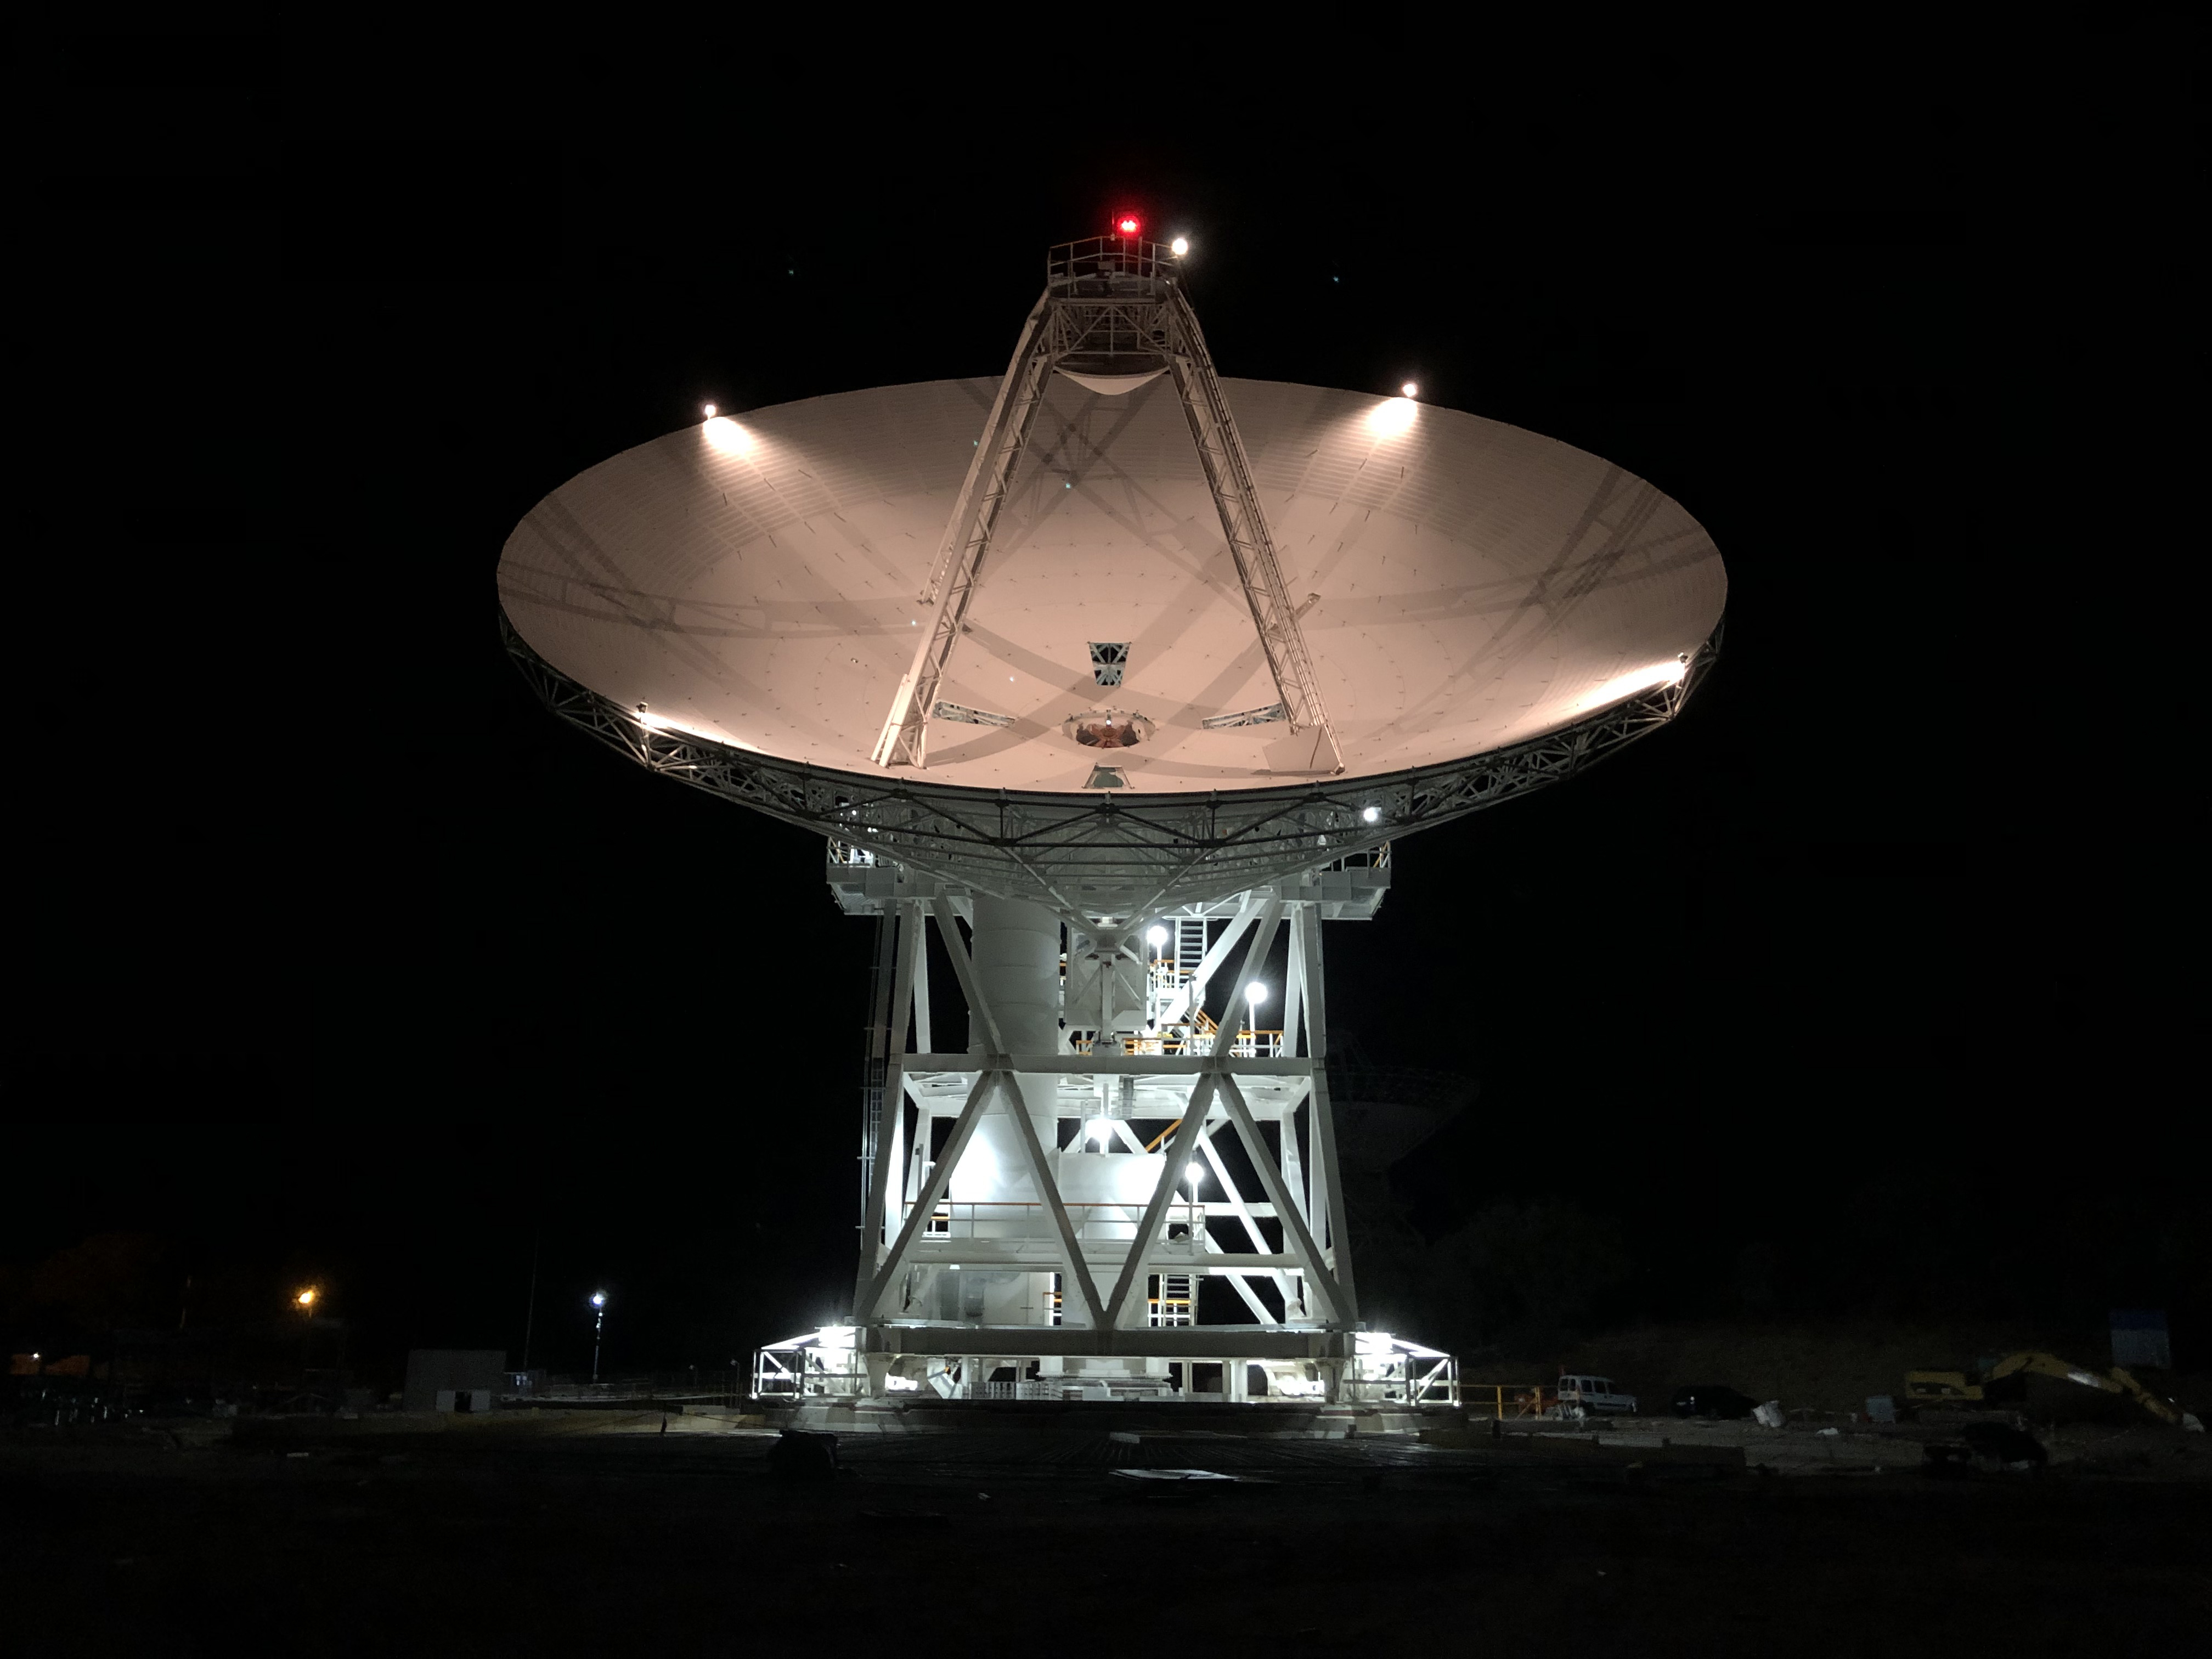

New All-in-One Antenna for the Deep Space Network

Deep Space Station 56, or DSS-56, is a powerful 34-meter-wide (112-foot-wide) antenna that was added to the Deep Space Network’s Madrid Deep Space Communications Complex in Spain in early 2021 after beginning construction in 2017. Deep Space Network (DSN) radio antennas communicate with spacecraft throughout the solar system. Previous antennas have been limited in the frequency bands they can receive and transmit, often being restricted to communicating only with specific spacecraft. DSS-56 is the first to use the DSN’s full range of communication frequencies. This means DSS-56 is an “all-in-one” antenna that can communicate with all the missions that the DSN supports and can be used as a backup for any of the Madrid complex’s other antennas.

With the addition of DSS-56 and other 34-meter antennas to all three DSN complexes, the network is preparing to play a critical role in ensuring communication and navigation support for upcoming Moon and Mars missions and the crewed Artemis missions.

The Deep Space Network is managed by NASA’s Jet Propulsion Laboratory for the agency’s Human Exploration and Operations’ Space Communication and Navigation program.

Credit: NASA/JPL-Caltech